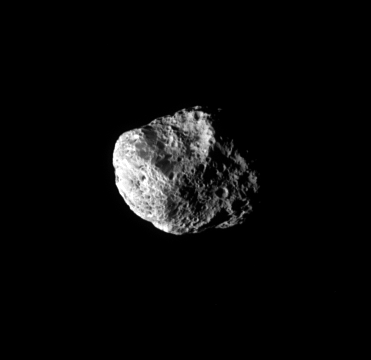

Chiseled Away

Giant craters like the one seen in this view deform the shape of Hyperion, making it the largest irregularly-shaped body in the Saturn system.

The moon has such a low density — about half that of water — and such low gravity that impactors tend to compress its surface, rather than excavating it, and most material that is blown outward never comes back.

Hyperion is 280 kilometers (174 miles) across.

The image was taken in visible green light with the Cassini spacecraft narrow-angle camera on July 23, 2007. The view was obtained at a distance of approximately 318,000 kilometers (198,000 miles) from Hyperion. Image scale is 2 kilometers (1 mile) per pixel.

The Cassini-Huygens mission is a cooperative project of NASA, the European Space Agency and the Italian Space Agency. The Jet Propulsion Laboratory, a division of the California Institute of Technology in Pasadena, manages the mission for NASA’s Science Mission Directorate, Washington, D.C. The Cassini orbiter and its two onboard cameras were designed, developed and assembled at JPL. The imaging operations center is based at the Space Science Institute in Boulder, Colo.

Credit: NASA/JPL/Space Science Institute